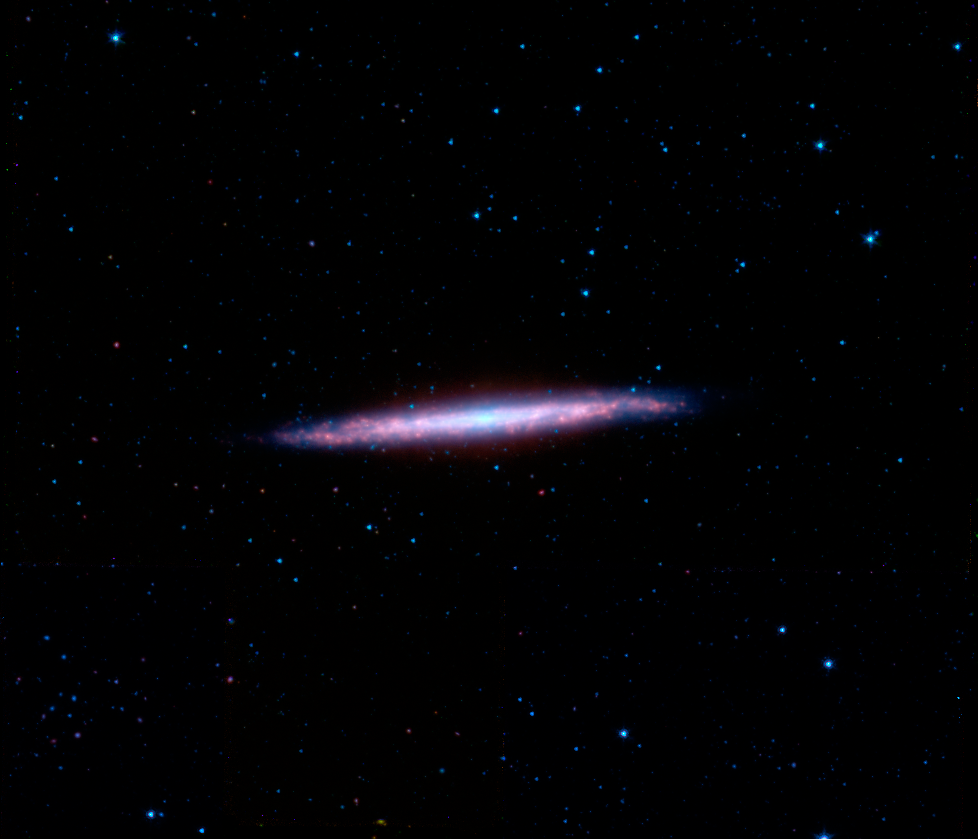

NGC 5907 in the Infrared

The spiral galaxy NGC 5907, sometimes known as the "Splinter Galaxy" because of its unusual appearance, is located in the constellation Draco. It is fairly bright, and appears elongated because it has an edge-on alignment when viewed from Earth. It also has a strong set of dust lanes, visible in this image from NASA's Spitzer Space Telescope as red features. The central lane is so pronounced at visible light wavelengths, where it blocks our view of the starlight, that the galaxy was once mistaken for two objects and given two entries in the original New General Catalogue. The catalogue, published by J.L.E. Dreyer in 1888, was an attempt to collect a complete list of all nebulae and star clusters known at the time.

NGC 5907's special orientation and close proximity to Earth have made it a popular target for observation by both professional and amateur astronomers. Over the last decade, ever-improving infrared instrumentation have allowed scientists to detect light from the galaxy that was until now hidden by dust. Recent observations using Spitzer's InfraRed Array Camera at infrared wavelengths from 3-10 microns resulted in the discovery of a significant and potentially massive thick stellar disk. This is the first time that a thick disk has been detected and characterized in the infrared.

This image is composed of images obtained at four wavelengths: 3.6 microns (blue), 4.5 microns (green), 5.8 microns (orange) and 8 microns (red). The contribution from starlight has been subtracted from the 5.8 and 8 micron images to enhance the visibility of the dust features.

Credit: NASA/JPL-Caltech/M.L.N. Ashby (Harvard-Smithsonian CfA)